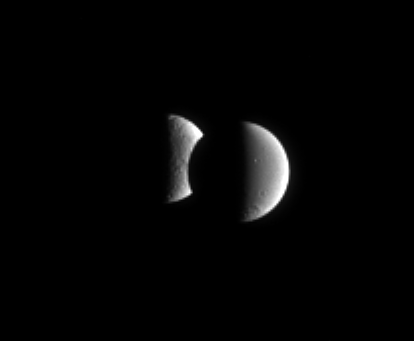

Taking a Bite Out of Tethys

Dione steps in front of Tethys for a few minutes in an occultation, or mutual event. These events occur frequently for the Cassini spacecraft when it is orbiting close to the ringplane.

The image was taken in visible red light with the Cassini spacecraft narrow-angle camera on Feb. 10, 2006, at a distance of approximately 3.7 million kilometers (2.3 million miles) from Dione and 4 million kilometers (2.5 million miles) from Tethys. Resolution in the original image was 22 kilometers (14 miles) per pixel on Dione (1,126 kilometers, or 700 miles across) and 24 kilometers (15 miles) per pixel on Tethys (1,071 kilometers, or 665 miles across). The image has been magnified by a factor of two.

The Cassini-Huygens mission is a cooperative project of NASA, the European Space Agency and the Italian Space Agency. The Jet Propulsion Laboratory, a division of the California Institute of Technology in Pasadena, manages the mission for NASA’s Science Mission Directorate, Washington, D.C. The Cassini orbiter and its two onboard cameras were designed, developed and assembled at JPL. The imaging operations center is based at the Space Science Institute in Boulder, Colo.

Credit: NASA/JPL/Space Science Institute